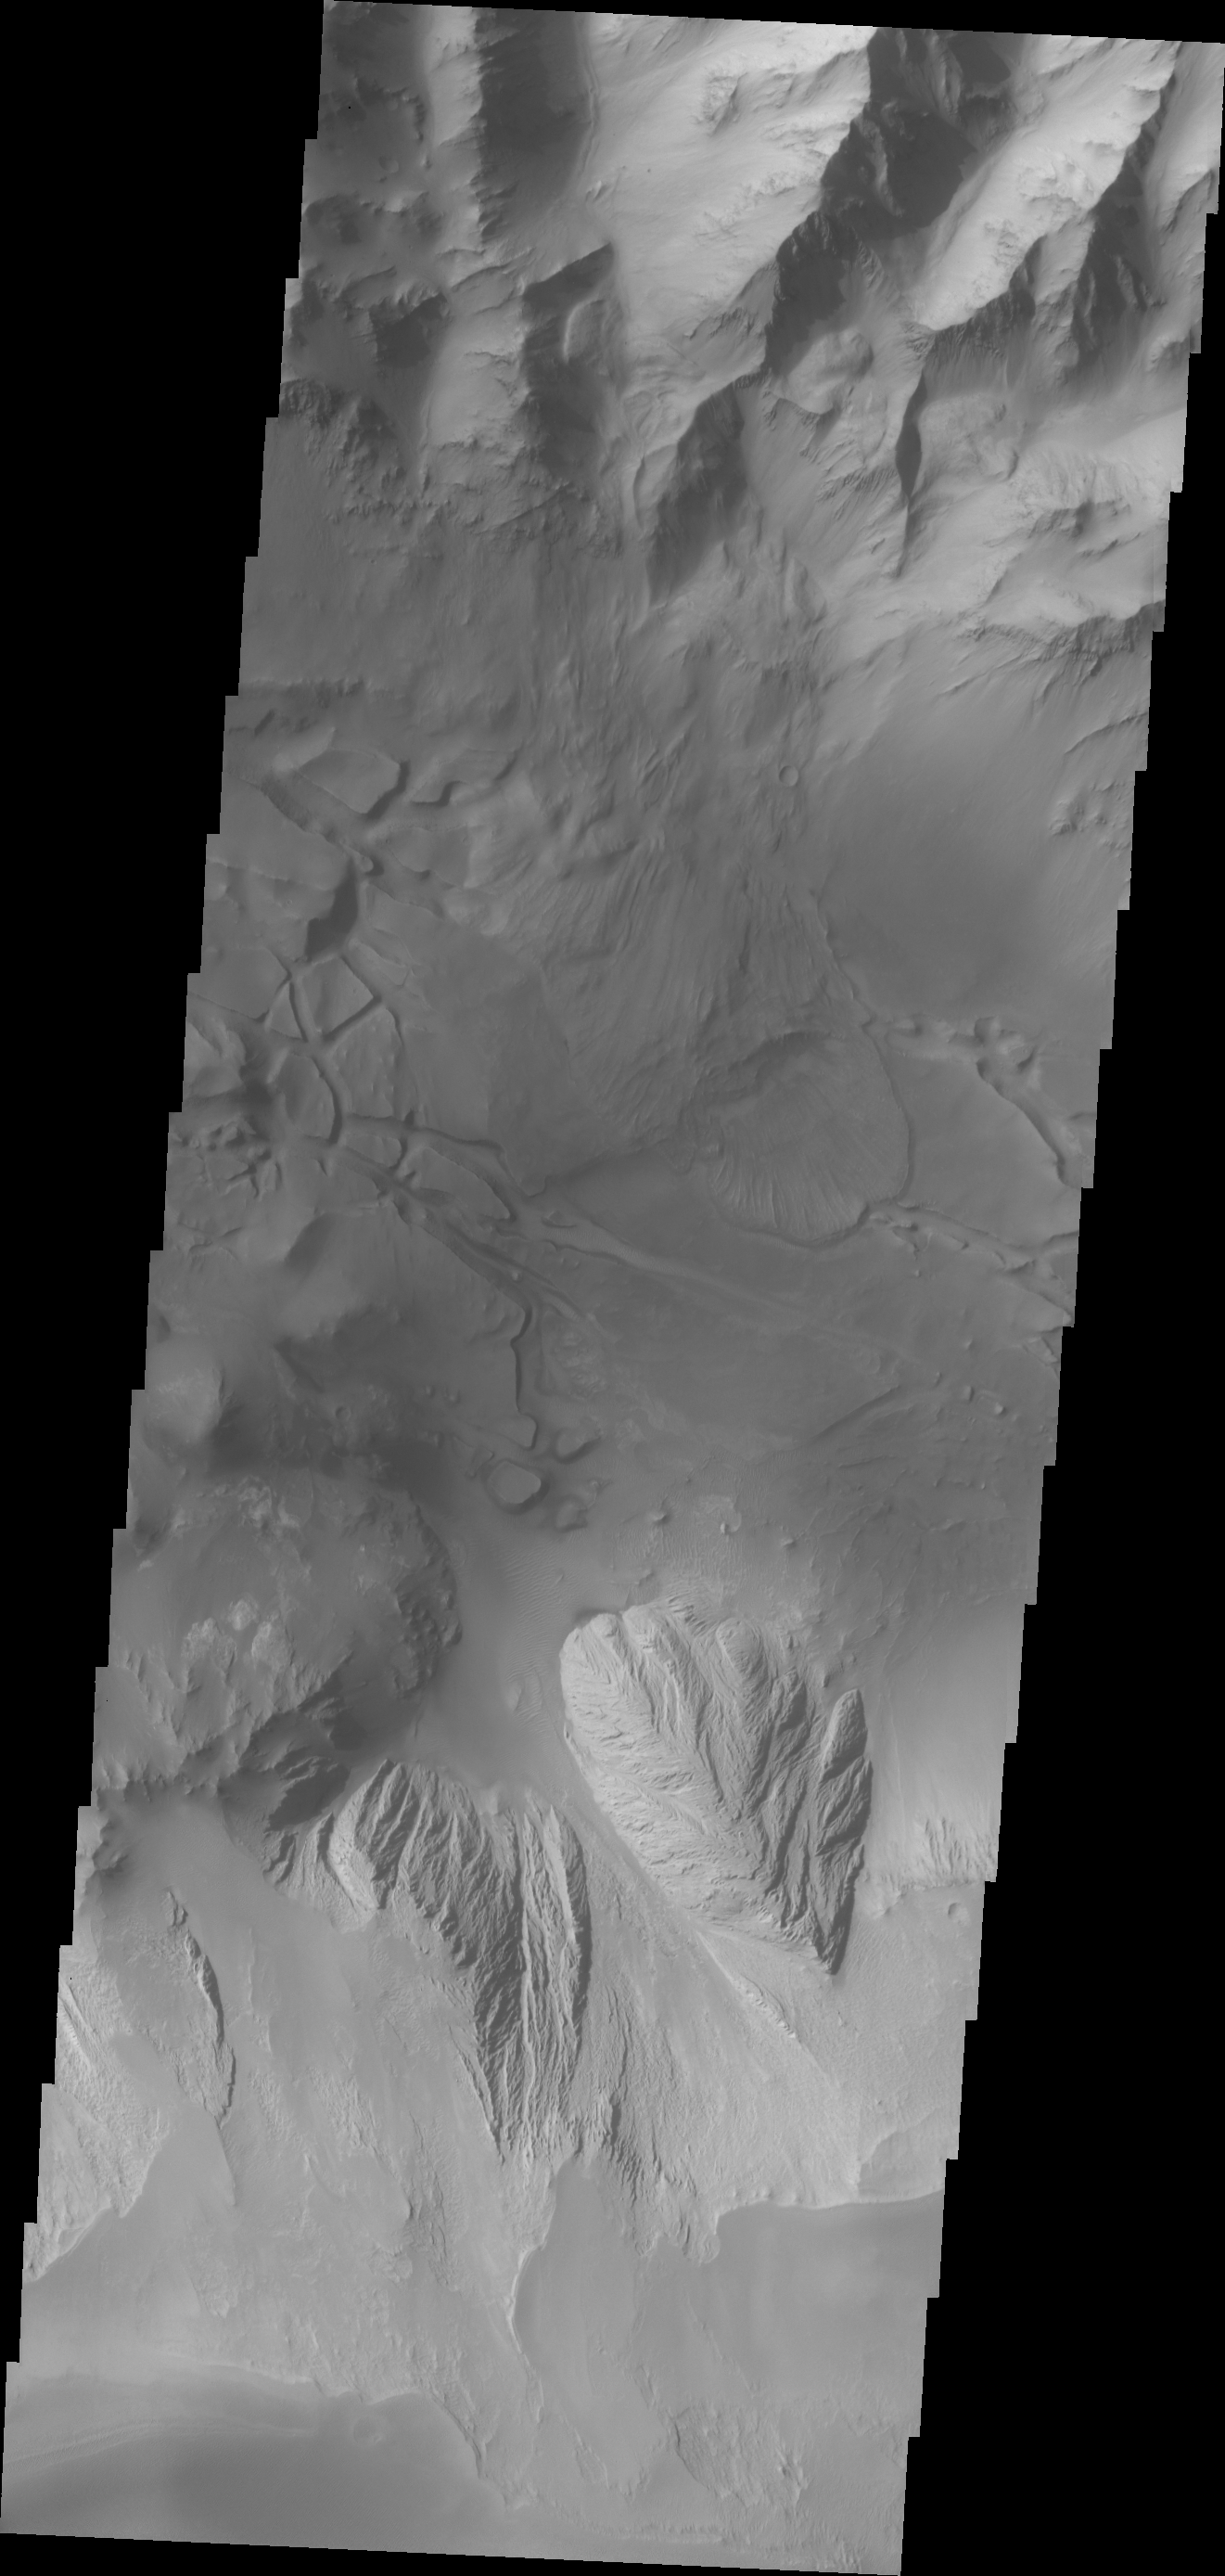

Candor Chasma

This VIS image of Candor Chasma contains eroded deposits of material and a large landslide deposit. Gravity, wind, and water all played a role in shaping the landforms we see in this image.

Credit: NASA/JPL/ASU